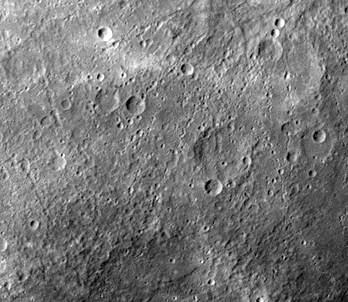

Similarities to Lunar Highlands

After passing Mercury the first time and making a trip around the Sun, Mariner 10 again flew by Mercury on September 21 at 1:59 PMPDT. This encounter brought the spacecraft in front of Mercury in the southern hemisphere.

Much of Mercury looks like the lunar highlands, a scene carved by billions of years of impact craters. This image (FDS 166724) was taken when Mariner 10 was near its closest approach to the planet during the second encounter, about 50,000 km. This image is found near the center of the area not imaged during the first encounter.

The Mariner 10 mission, managed by the Jet Propulsion Laboratory for NASA’s Office of Space Science, explored Venus in February 1974 on the way to three encounters with Mercury-in March and September 1974 and in March 1975. The spacecraft took more than 7,000 photos of Mercury, Venus, the Earth and the Moon.

Credit: NASA/JPL